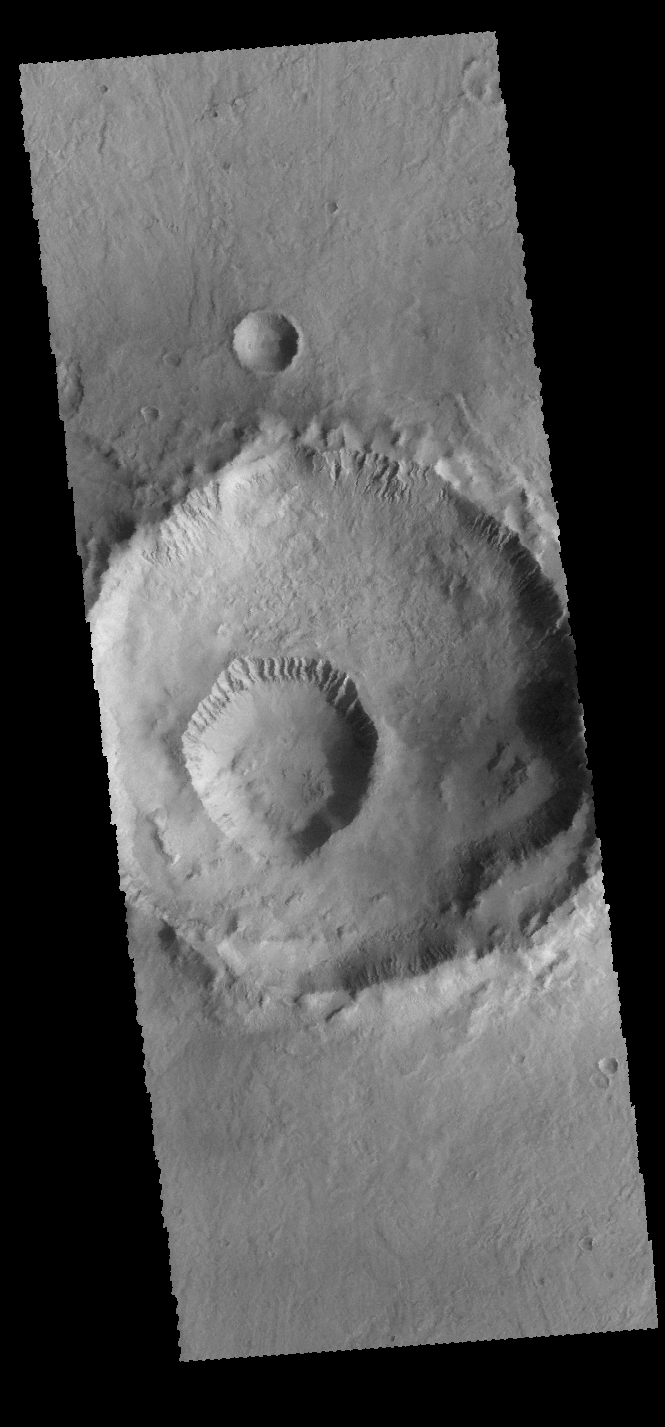

Gasa Crater

The smaller crater within the larger crater is called Gasa Crater (the larger crater is unnamed). Gullies dissect the inner rims of both craters.

Credit: NASA/JPL-Caltech/ASU